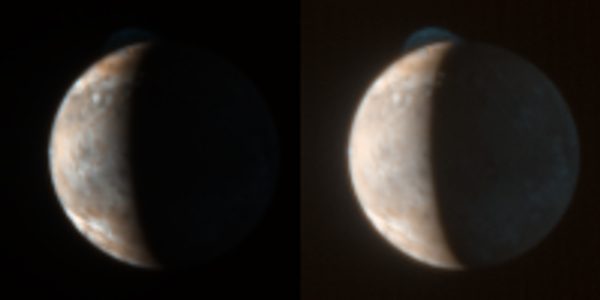

Seeing Red

This New Horizons image of Jupiter’s volcanic moon Io was taken at 13:05 Universal Time during the spacecraft’s Jupiter flyby on February 28, 2007. It shows the reddish color of the deposits from the giant volcanic eruption at the volcano Tvashtar, near the top of the sunlit crescent, as well as the bluish plume itself and the orange glow of the hot lava at its source. The relatively unprocessed image on the left provides the best view of the volcanic glow and the plume deposits, while the version on the right has been brightened to show the much fainter plume, and the Jupiter-lit night side of Io.

New Horizons’ color imaging of Io’s sunlit side was generally overexposed because the spacecraft’s color camera, the super-sensitive Multispectral Visible Imaging Camera (MVIC), was designed for the much dimmer illumination at Pluto. However, two of MVIC’s four color filters, the blue and “methane” filter (a special filter designed to map methane frost on the surface of Pluto at an infrared wavelength of 0.89 microns), are less sensitive than the others, and thus obtained some well-exposed views of the surface when illumination conditions were favorable. Because only two color filters are used, rather than the usual three, and because one filter uses infrared light, the color is only a rough approximation to what the human eye would see.

The red color of the Tvashtar plume fallout is typical of Io’s largest volcanic plumes, including the previous eruption of Tvashtar seen by the Galileo and Cassini spacecraft in 2000, and the long-lived Pele plume on the opposite side of Io. The color likely results from the creation of reddish three-atom and four-atom sulfur molecules (S3 and S4) from plume gases rich in two-atom sulfur molecules (S2 After a few months or years, the S3 and S4 molecules recombine into the more stable and familiar yellowish form of sulfur consisting of eight-atom molecules (S8), so these red deposits are only seen around recently-active Io volcanos. Though the plume deposits are red, the plume itself is blue, because it is composed of very tiny particles that preferentially scatter blue light, like smoke. Also faintly visible in the left image is the pale-colored Prometheus plume, almost on the edge of the disk on the equator at the 9 o’clock position.

Io was 2.4 million kilometers from the spacecraft when the picture was taken, and the center of Io’s disk is at 77 degrees West longitude, 5 degrees South latitude. The solar phase angle was 107 degrees.

Credit: NASA/Johns Hopkins University Applied Physics Laboratory/Southwest Research Institute